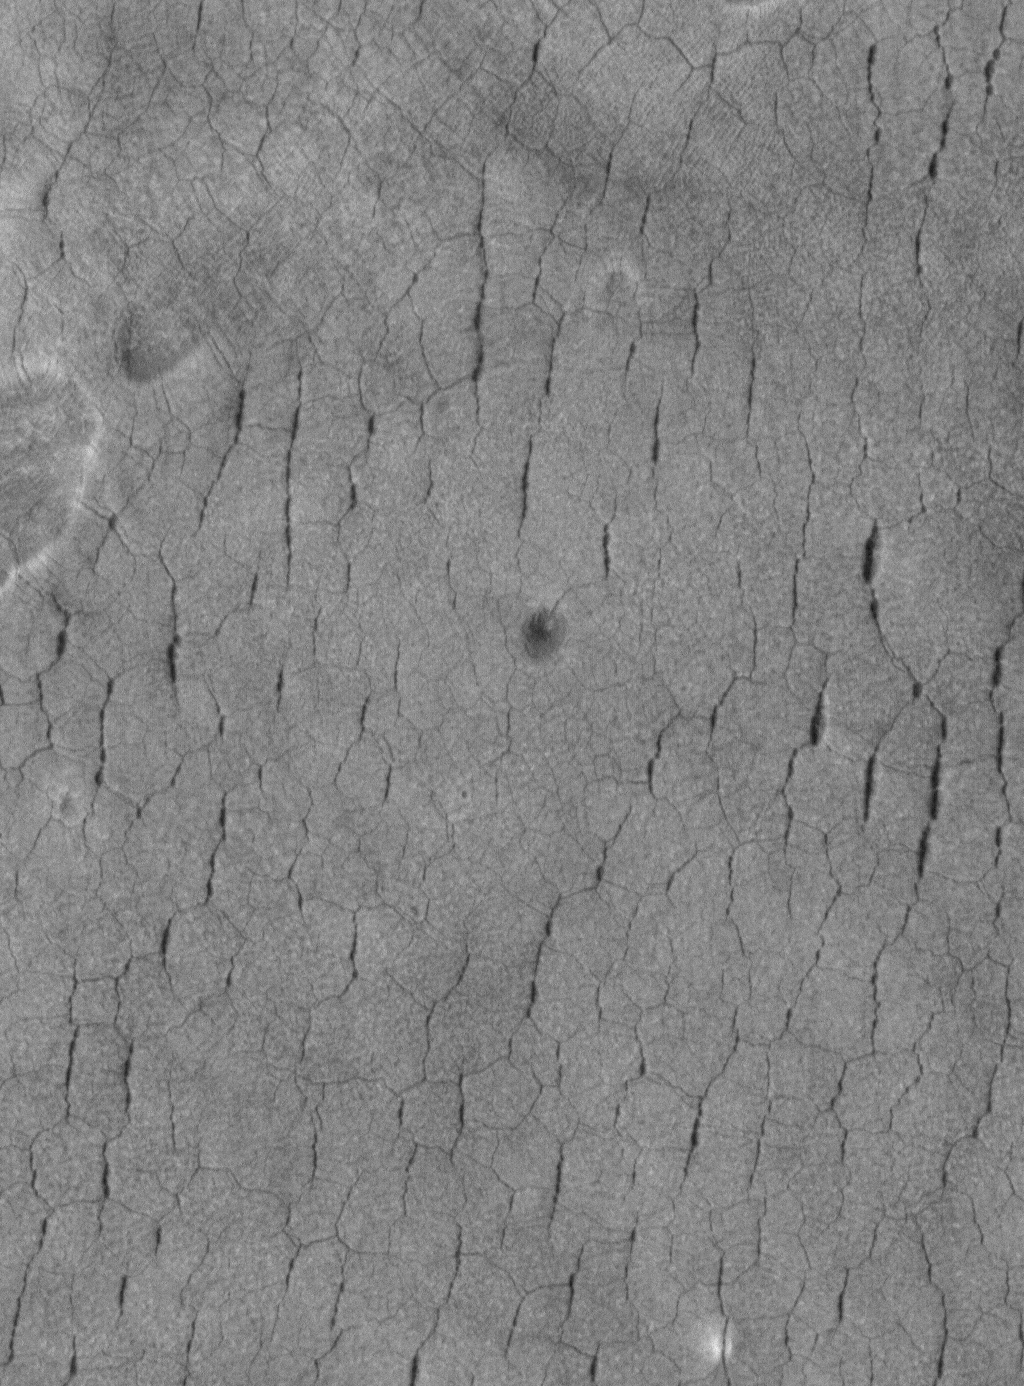

Polygons in Utopia

14 April 2005
This Mars Global Surveyor (MGS) Mars Orbiter Camera (MOC) image shows a typical view of polygon-cracked and pitted surfaces unique to western Utopia Planitia. No other place on Mars has this appearance. Some Mars scientists have speculated that ground ice may be responsible for these landforms.

Location near: 42.3°N, 275.6°W
Image width: ~3 km (~1.9 mi)
Illumination from: lower left
Season: Northern Summer

Credit: NASA/JPL/Malin Space Science Systems